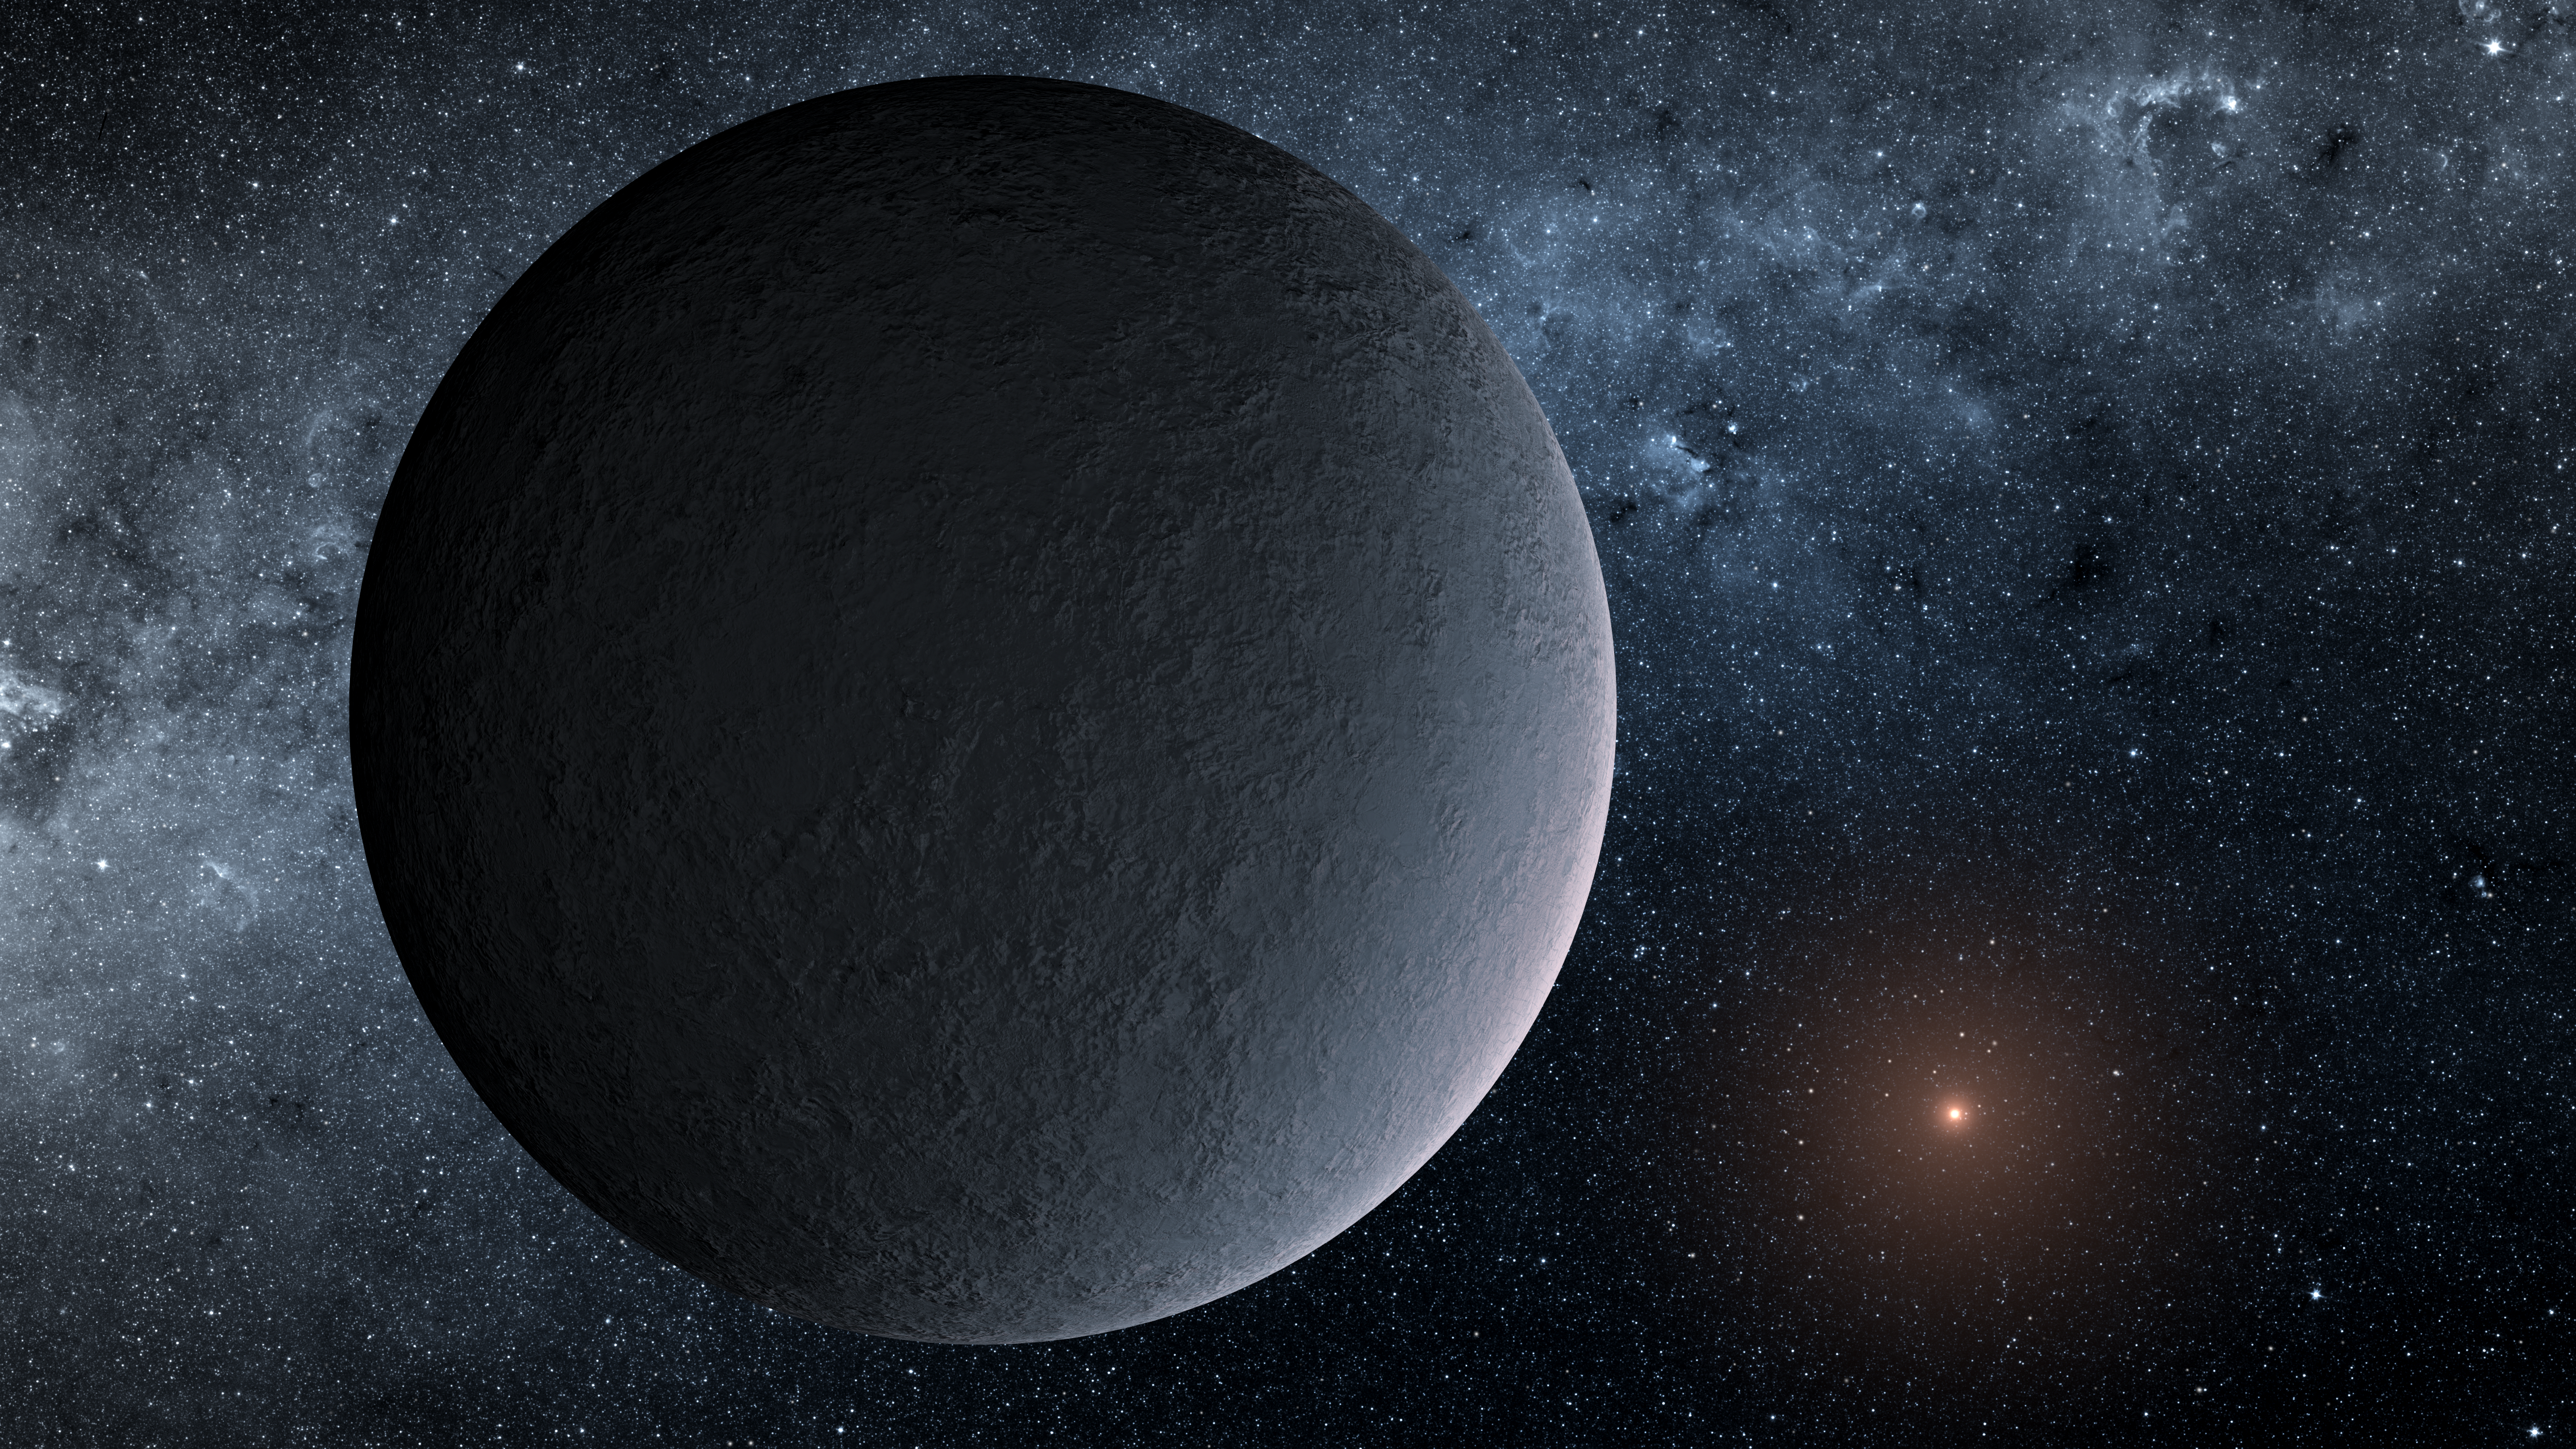

Iceball Planet Artist’s Concept

This artist’s concept shows OGLE-2016-BLG-1195Lb, a planet discovered through a technique called microlensing. The planet was reported in a 2017 study in the Astrophysical Journal Letters. Study authors used the Korea Microlensing Telescope Network (KMTNet), operated by the Korea Astronomy and Space Science Institute, and NASA’s Spitzer Space Telescope, to track the microlensing event and find the planet.

Although OGLE-2016-BLG-1195Lb is about the same mass as Earth, and the same distance from its host star as our planet is from our sun, the similarities may end there.

This planet is nearly 13,000 light-years away and orbits a star so small, scientists aren’t sure if it’s a star at all.

NASA’s Jet Propulsion Laboratory manages the Spitzer Space Telescope mission for NASA’s Science Mission Directorate, Washington. Science operations are conducted at the Spitzer Science Center at Caltech in Pasadena, California. Spacecraft operations are based at Lockheed Martin Space Systems Company, Littleton, Colorado. Data are archived at the Infrared Science Archive housed at the Infrared Processing and Analysis Center at Caltech. Caltech manages JPL for NASA.

Credit: NASA/JPL-Caltech